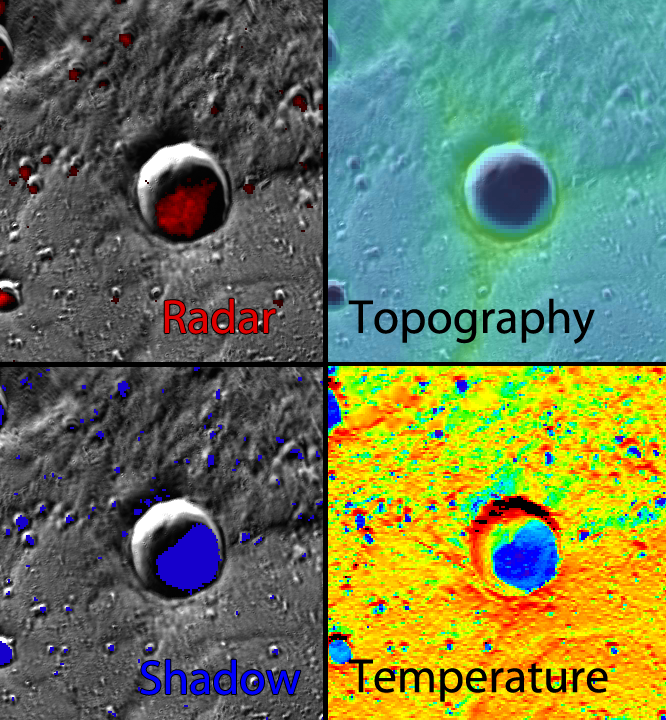

Water Ice Data Exploration (WIDE) Tool

Want to learn more about the permanent darkness inside the crater from Monday’s Featured Image? Use the Water Ice Data Exploration (WIDE) tool! The four views shown here were captured from the WIDE tool, and the evidence from the radar, topography, shadow, and temperature datasets all support the presence of water ice in this crater!

Crater Center Latitude: 83.8°
Crater Center Longitude: 31.7° E
Scale: This crater has a diameter of 24 kilometers (15 miles)

The MESSENGER spacecraft is the first ever to orbit the planet Mercury, and the spacecraft’s seven scientific instruments and radio science investigation are unraveling the history and evolution of the Solar System’s innermost planet. During the first two years of orbital operations, MESSENGER acquired over 150,000 images and extensive other data sets. MESSENGER is capable of continuing orbital operations until early 2015.

For information regarding the use of images, see the MESSENGER image use policy.

Credit: NASA/Johns Hopkins University Applied Physics Laboratory/Carnegie Institution of Washington